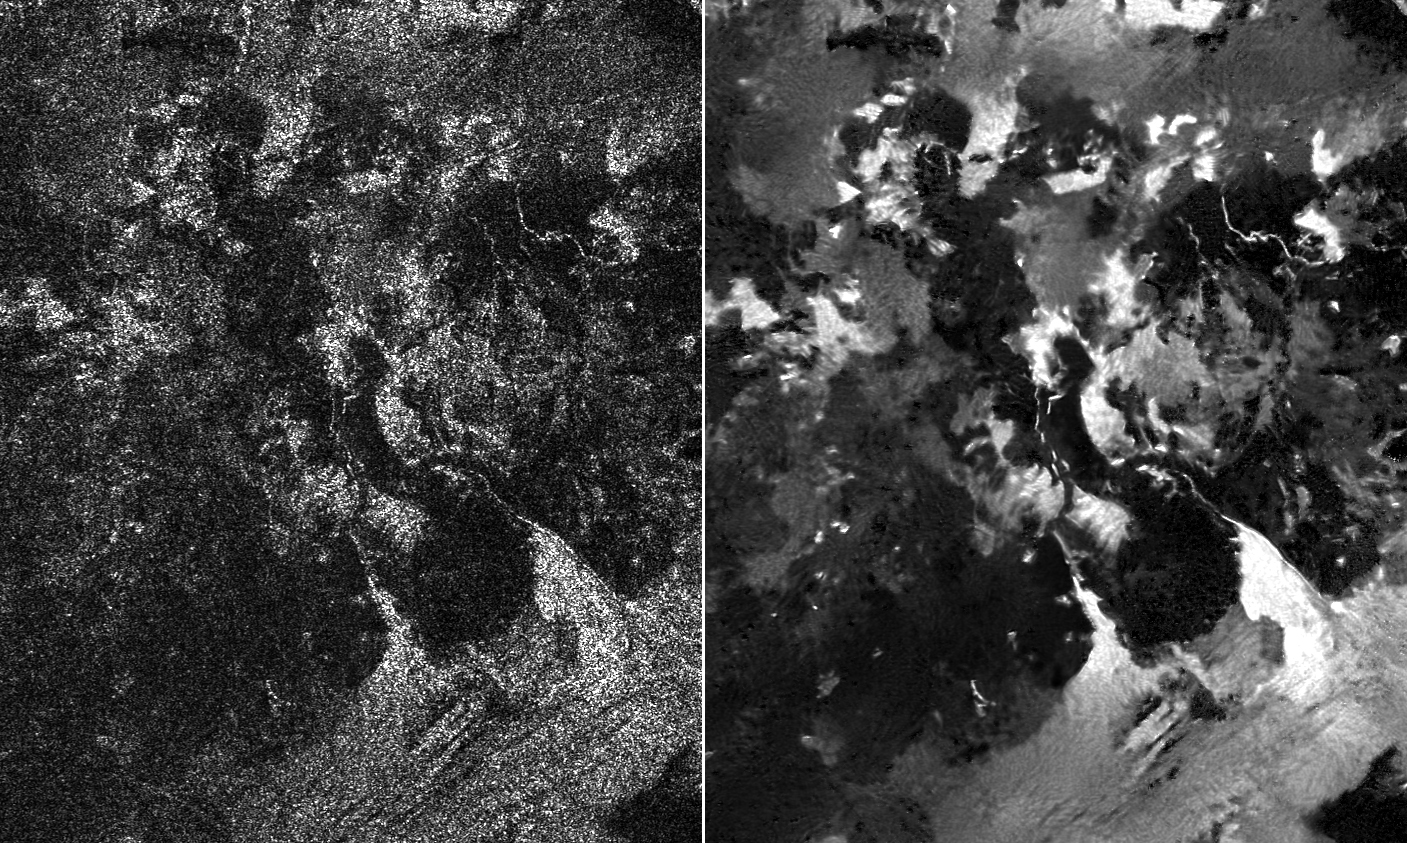

Leilah Fluctus Despeckled

Presented here are side-by-side comparisons of a traditional Cassini Synthetic Aperture Radar (SAR) view, at left, and one made using a new technique for handling electronic noise that results in clearer views of Titan’s surface, at right. The technique, called despeckling, produces images that can be easier for researchers to interpret.

The terrain seen here is in the flow region named Leilah Fluctus (55 degrees north, 80 degrees west). With the speckle noise suppressed, the overall pattern of bright and dark in the scene becomes more apparent. In particular, cone-shaped features near lower right stand out, which could be alluvial analogues on Titan — features produced by the action of rivers or floods.

North is toward right in this image, which shows an area about 50 miles (80 kilometers) wide.

The Cassini-Huygens mission is a cooperative project of NASA, the European Space Agency and the Italian Space Agency. NASA’s Jet Propulsion Laboratory, a division of the California Institute of Technology in Pasadena, manages the mission for NASA’s Science Mission Directorate, Washington. The Cassini orbiter was designed, developed and assembled at JPL. The radar instrument was built by JPL and the Italian Space Agency, working with team members from the United States and several European countries.

Credit: NASA/JPL-Caltech/ASI